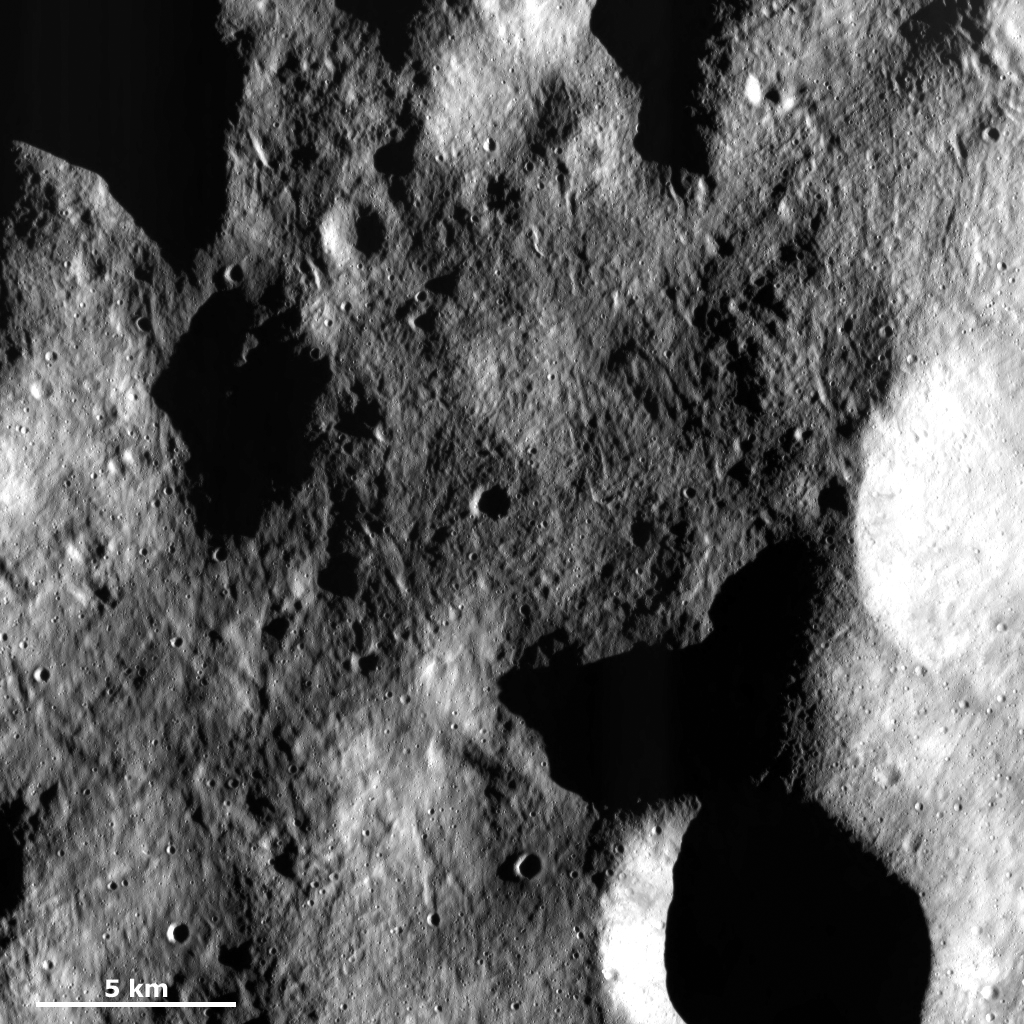

Grooved Surface

This Dawn Framing Camera (FC) image of Vesta shows a part of the surface in Vesta’s northern hemisphere, which is scoured by many grooves with different orientations. These grooves are much longer than they are wide: some can be traced nearly all the way across the image but they are less than 1 kilometer (0.6 mile) wide. Grooves on Vesta are thought to form by a number of processes and it is possible that these grooves formed by movement of the regolith on Vesta’s surface. The mechanism for the movement could be a creep-like process. The regolith is formed by repeated impacts into the asteroid, which creates the fine-grained regolith that covers Vesta in a sandy-like layer.

This image is located in Vesta’s Domitia quadrangle, in Vesta’s northern hemisphere. NASA’s Dawn spacecraft obtained this image with its framing camera on March 16, 2012. This image was taken through the camera’s clear filter. The distance to the surface of Vesta is 272 kilometers (169 miles) and the image has a resolution of about 25 meters (82 feet) per pixel. This image was acquired during the LAMO (low-altitude mapping orbit) phase of the mission.

The Dawn mission to Vesta and Ceres is managed by NASA’s Jet Propulsion Laboratory, a division of the California Institute of Technology in Pasadena, for NASA’s Science Mission Directorate, Washington D.C. UCLA is responsible for overall Dawn mission science. The Dawn framing cameras have been developed and built under the leadership of the Max Planck Institute for Solar System Research, Katlenburg-Lindau, Germany, with significant contributions by DLR German Aerospace Center, Institute of Planetary Research, Berlin, and in coordination with the Institute of Computer and Communication Network Engineering, Braunschweig. The Framing Camera project is funded by the Max Planck Society, DLR, and NASA/JPL.

Credit: NASA/JPL-Caltech/UCLA/MPS/DLR/IDA